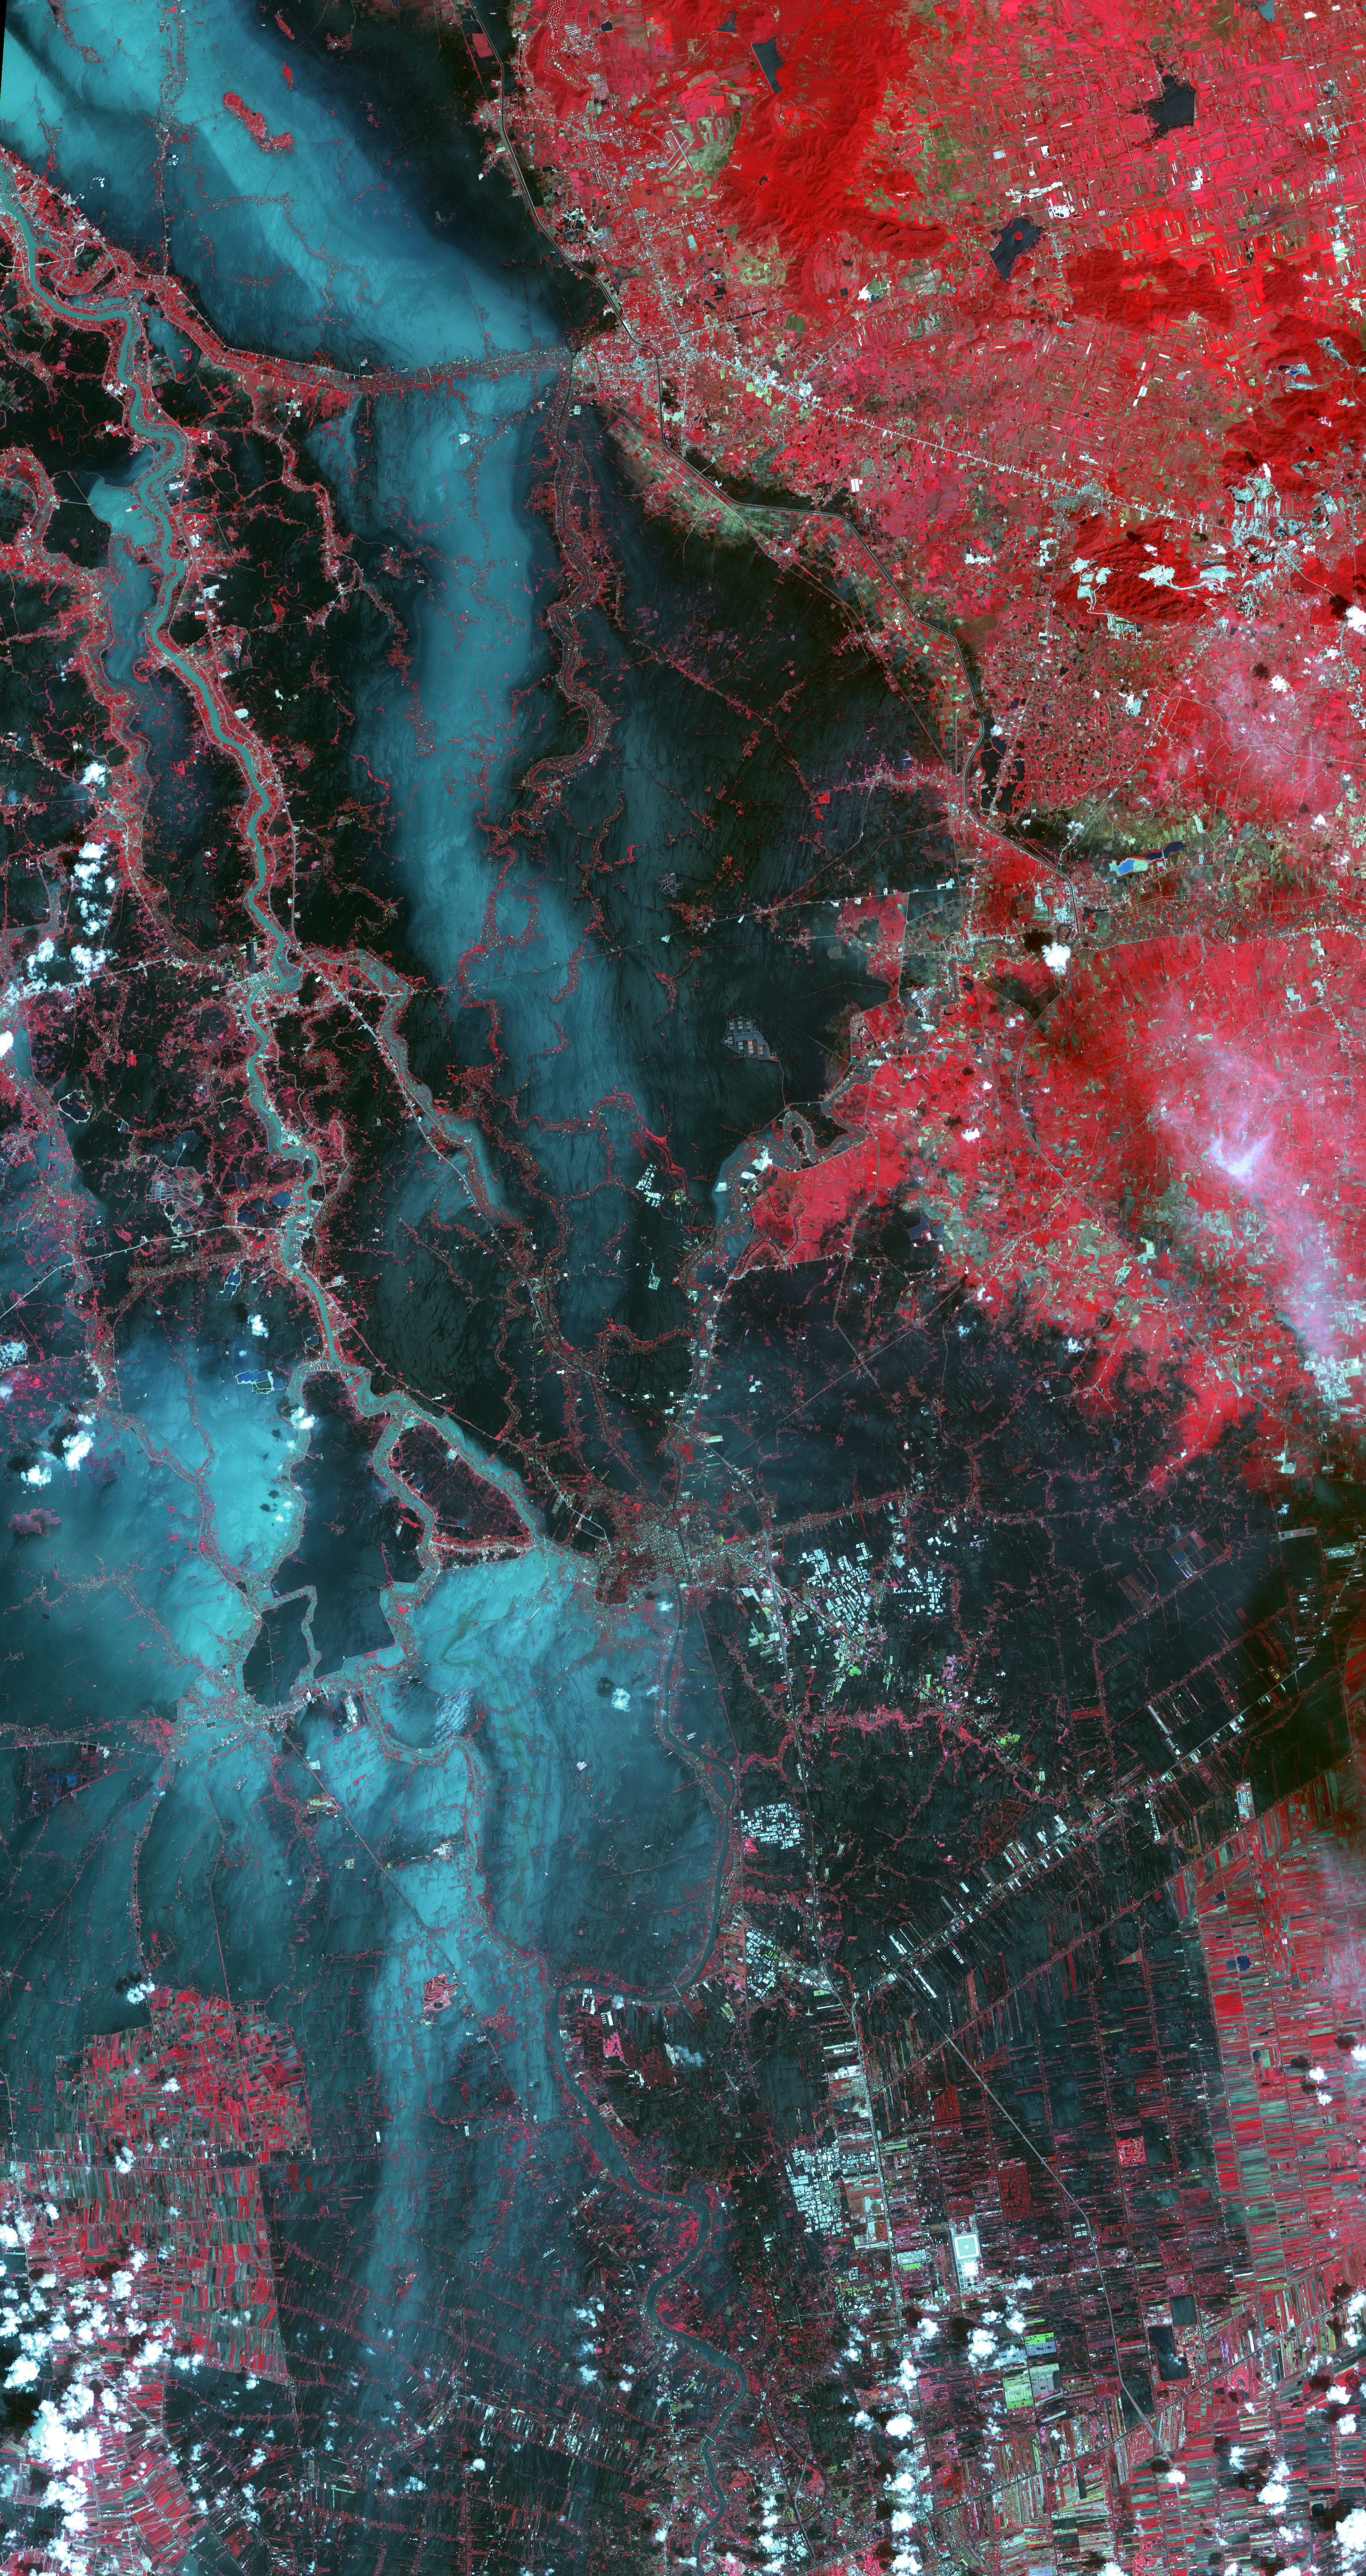

NASA’s Terra Spacecraft Images Thailand Flooding

Since July 2011, heavy monsoon rains in southeast Asia have resulted in catastrophic flooding. In Thailand, about one third of all provinces are affected. On Oct. 23, 2011, when this image from the Advanced Spaceborne Thermal Emission and Reflection Radiometer (ASTER) instrument on NASA’s Terra spacecraft was acquired, flood waters were approaching the capital city of Bangkok as the Ayutthaya River overflowed its banks. In this image, vegetation is displayed in red, and flooded areas are black and dark blue. Brighter blue shows sediment-laden water, and gray areas are houses, buildings and roads. The image covers an area of 35.2 by 66.3 miles (56.7 by 106.9 kilometers) and is located at 14.5 degrees north latitude, 100.5 degrees east longitude.

With its 14 spectral bands from the visible to the thermal infrared wavelength region and its high spatial resolution of 15 to 90 meters (about 50 to 300 feet), ASTER images Earth to map and monitor the changing surface of our planet. ASTER is one of five Earth-observing instruments launched Dec. 18, 1999, on Terra. The instrument was built by Japan’s Ministry of Economy, Trade and Industry. A joint U.S./Japan science team is responsible for validation and calibration of the instrument and data products.

The broad spectral coverage and high spectral resolution of ASTER provides scientists in numerous disciplines with critical information for surface mapping and monitoring of dynamic conditions and temporal change. Example applications are: monitoring glacial advances and retreats; monitoring potentially active volcanoes; identifying crop stress; determining cloud morphology and physical properties; wetlands evaluation; thermal pollution monitoring; coral reef degradation; surface temperature mapping of soils and geology; and measuring surface heat balance.

The U.S. science team is located at NASA’s Jet Propulsion Laboratory, Pasadena, Calif. The Terra mission is part of NASA’s Science Mission Directorate, Washington, D.C.

Credit: NASA/GSFC/METI/ERSDAC/JAROS, and U.S./Japan ASTER Science Team